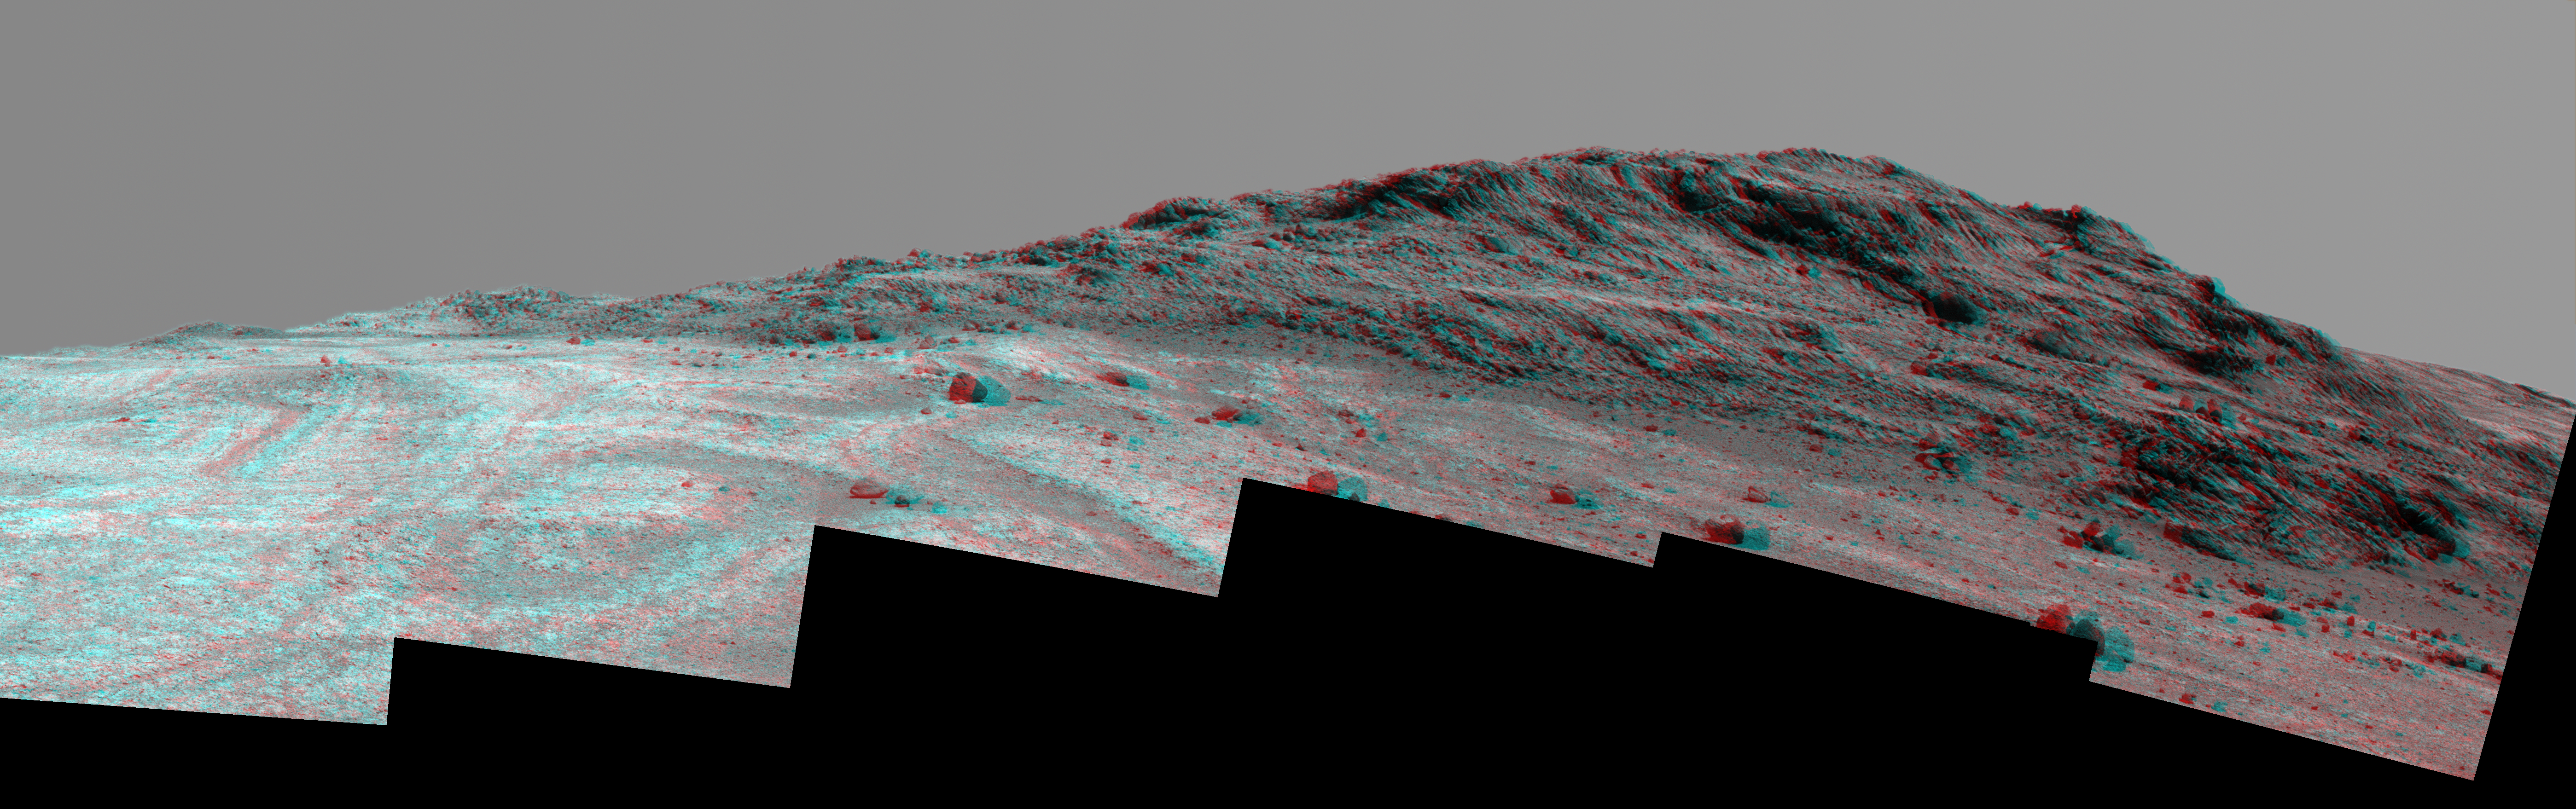

‘Hinners Point’ Above Floor of ‘Marathon Valley’ on Mars (Stereo)

This stereo view from NASA’s Mars Exploration Rover Opportunity shows contrasting textures and tones of “Hinners Point,” at the northern edge of “Marathon Valley,” and brighter outcrop on the valley floor to the left.

The scene combines views from the left eye and right eye of Opportunity’s panoramic camera (Pancam) to appear three-dimensional when seen through blue-red glasses with the red lens on the left. It is a mosaic of Pancam frames taken on Aug. 14, 2015, during the 4,108th Martian day, or sol, of the rover’s work on Mars.

The summit takes its informal name as a tribute to Noel Hinners (1935-2014). For NASA’s Apollo program, Hinners played important roles in selection of landing sites on the moon and scientific training of astronauts. He then served as NASA associate administrator for space science, director of the Smithsonian National Air and Space Museum, director of NASA’s Goddard Space Flight Center, NASA chief scientist and associate deputy administrator of NASA. Subsequent to responsibility for the Viking Mars missions while at NASA, he spent the latter part of his career as vice president for flight systems at Lockheed Martin, where he had responsibility for the company’s roles in development and operation of NASA’s Mars Global Surveyor, Mars Reconnaissance Orbiter, Mars Odyssey, Phoenix Mars Lander, Stardust and Genesis missions.

Marathon Valley cuts generally east-west through the western rim of Endeavour Crater. The valley’s name refers to the distance Opportunity drove from its 2004 landing site to arrival at this location in 2014. The valley was a high-priority destination for the rover mission because observations from orbit detected clay minerals there.

Dark rocks on Hinners Point show a pattern dipping downward toward the interior of Endeavour, to the right from this viewing angle. The strong dip may have resulted from the violence of the impact event that excavated the crater.

Brighter rocks make up the valley floor. The reddish zones there may be areas where water has altered composition. Inspections by Opportunity have found compositions there are higher in silica and lower in iron than the typical composition of rocks on Endeavour’s rim.

The scene spans from west-southwest at left to northwest at right. The larger of two stones close to each other in the foreground left of center is about 5 inches (12 centimeters) wide. On bright bedrock to the right of those stones, Opportunity inspected a target informally named “Pvt. George Gibson.” Another inspected target, “Pvt. Silas Goodrich,” is on the valley floor near the left edge of this scene. The informal names for these targets refer to members of the Lewis and Clark expedition’s Corps of Discovery.

JPL manages the Mars Exploration Rover Project for NASA’s Science Mission Directorate in Washington.

Credit: NASA/JPL-Caltech/Cornell Univ./Arizona State Univ.